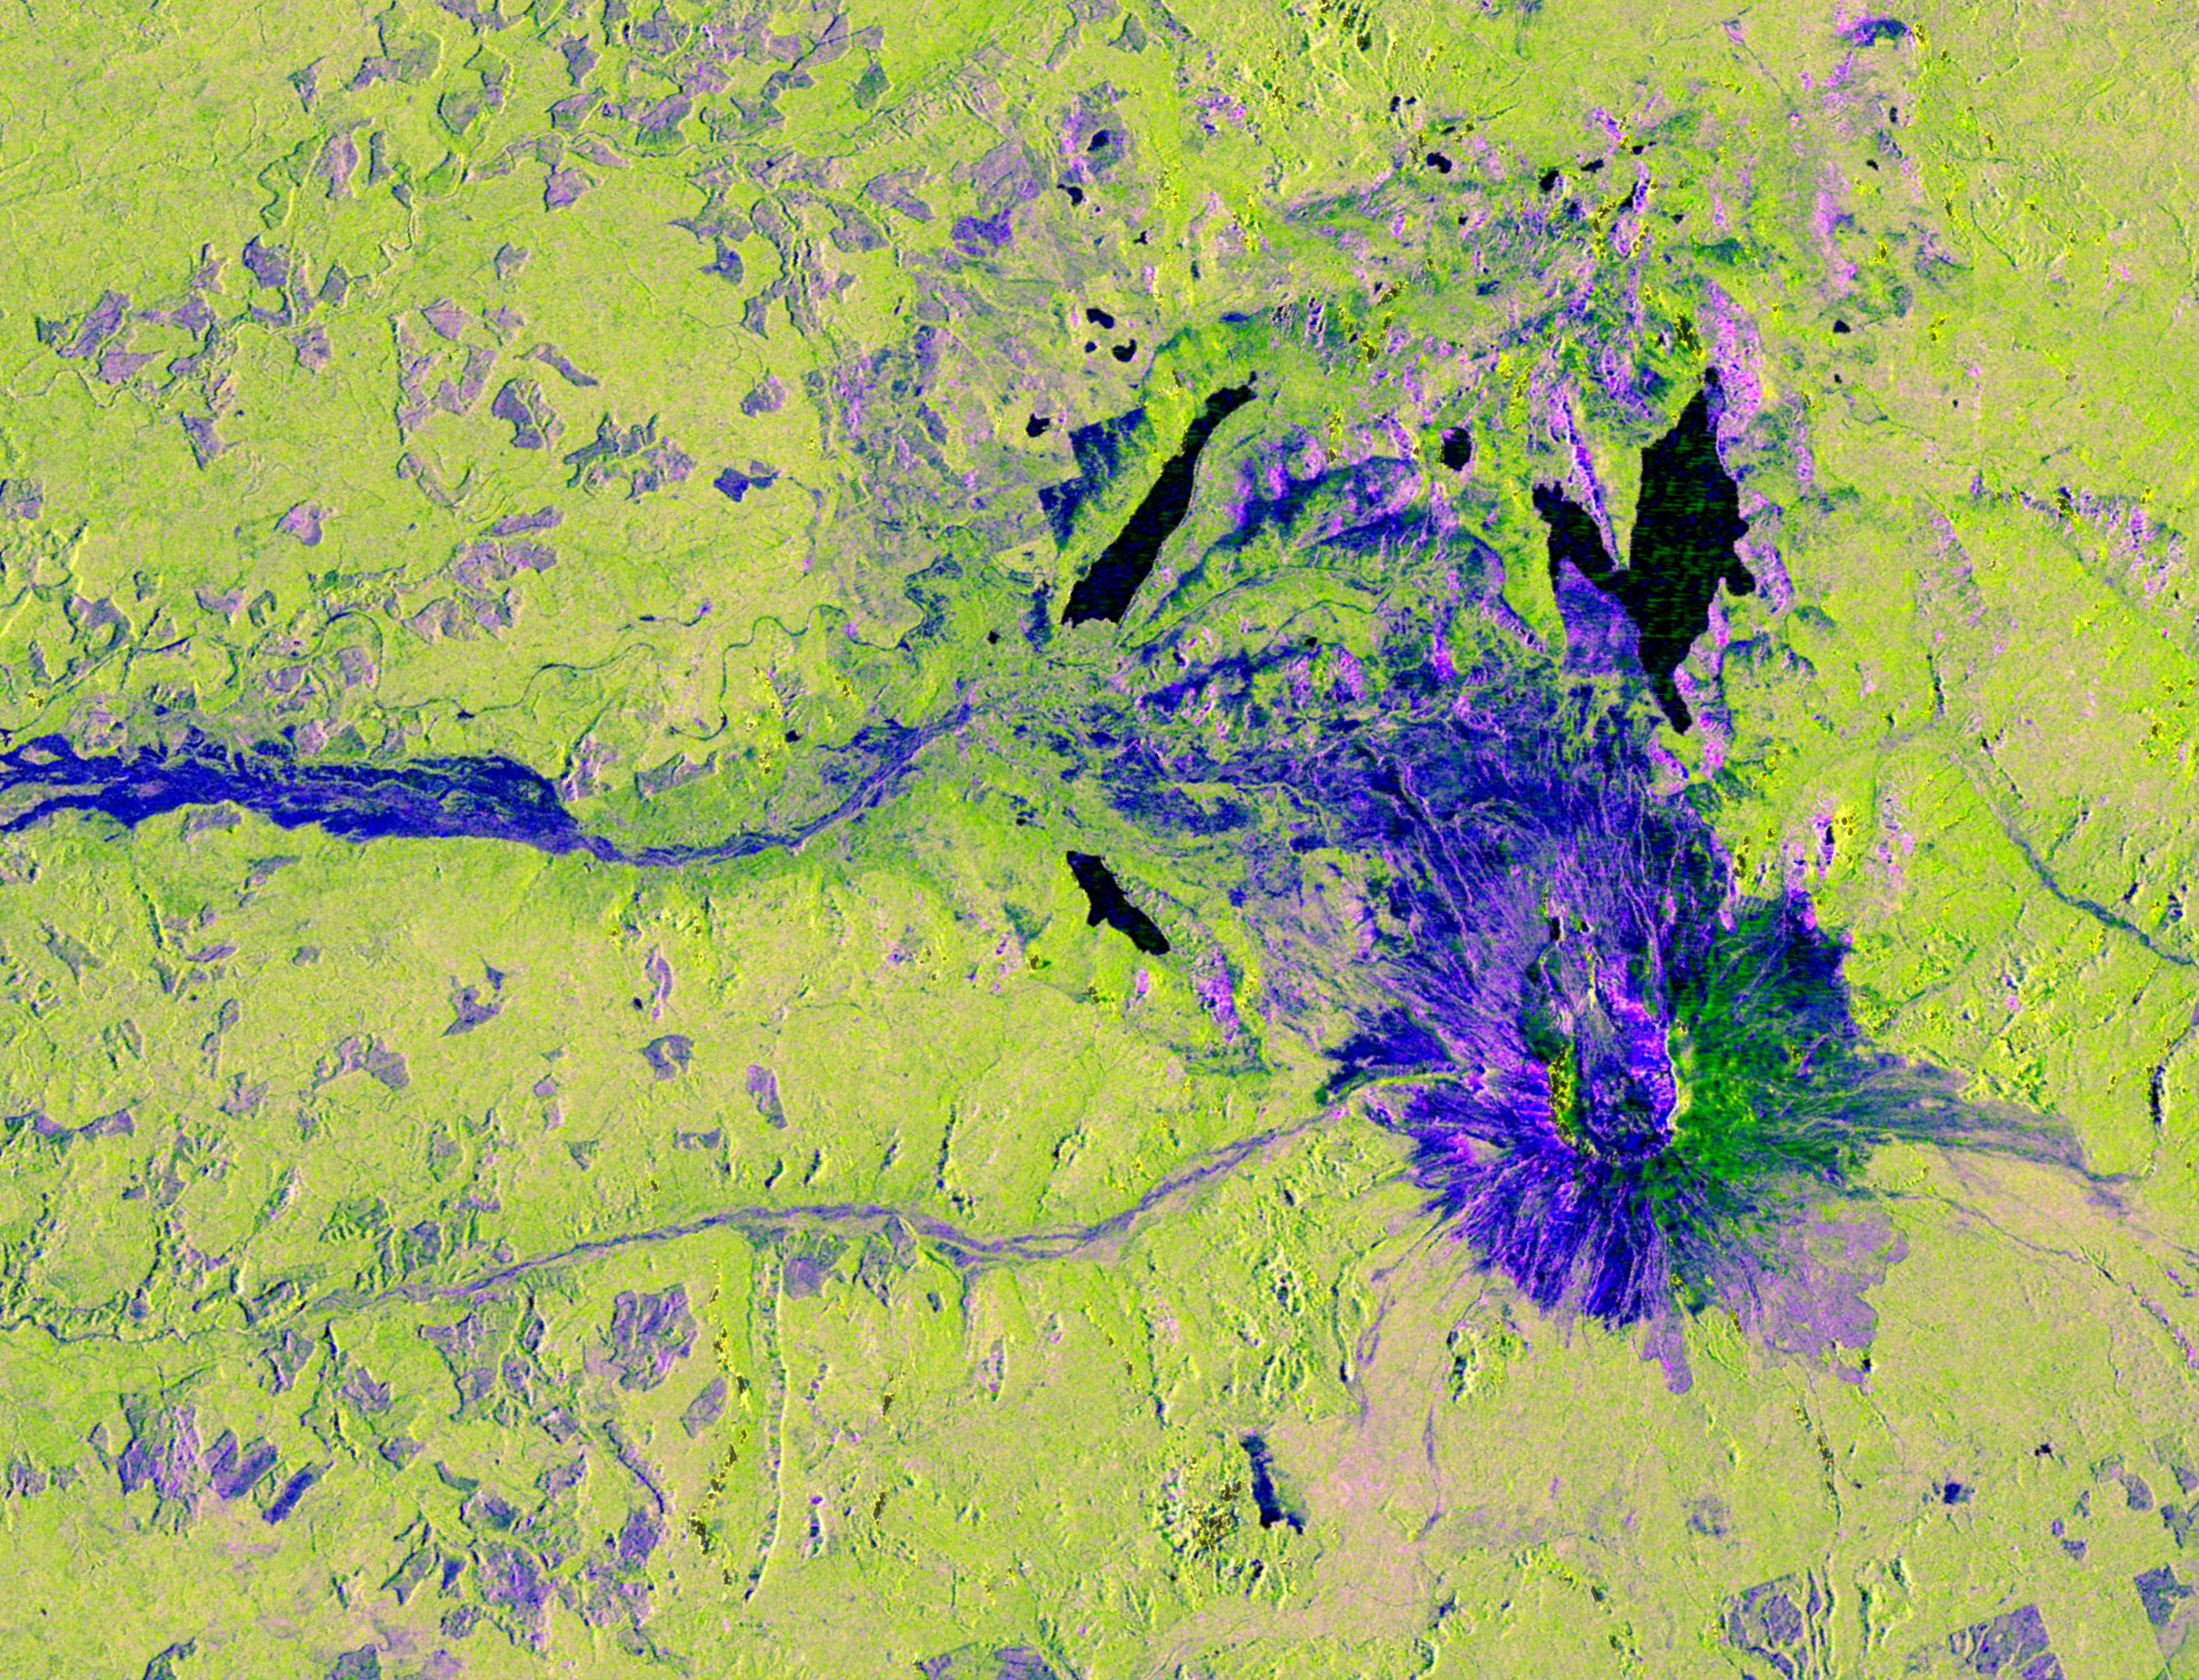

NISAR Views Mount St. Helens

This image captured by U.S.-Indian Earth satellite NISAR on Nov. 10, 2025, shows Washington’s Mount St. Helens. The image is cropped from a much larger swath spanning the Pacific Northwest on a cloudy day; NISAR’s L-band SAR instrument is able to peer through the clouds at the surface below.

In Pacific Northwest imagery from the NASA-ISRO Synthetic Aperture Radar mission, some areas are dotted in magenta due to radar signals strongly reflecting off flat surfaces like roads and buildings, combined with the orientation of those surfaces relative to the satellite’s ground track. The yellow can be produced by a range of different factors, including land cover, moisture, and surface geometry. Yellow-green in the imagery generally indicates vegetation, such as the forests and wetlands covering the region.

Relatively smooth surfaces, including water and — as is most likely the case in this image — vegetation-free clearings on the mountaintop, appear dark blue. Near the foot of the mountain are patches of purple squares cut into the lighter green vegetation. Their precise right angles show that they’re clearly man-made; they’re likely the effect of forests being thinned or possibly vegetation growing back after having been thinned in the past.

A joint mission developed by NASA and the Indian Space Research Organisation (ISRO), NISAR launched in July 2025 from Satish Dhawan Space Centre on India’s southeastern coast. Managed by Caltech, JPL leads the U.S. component of the project and provided the satellite’s L-band SAR and antenna reflector. ISRO provided NISAR’s spacecraft bus and its S-band SAR.

The NISAR satellite is the first to carry two SAR instruments at different wavelengths and will monitor Earth’s land and ice surfaces twice every 12 days, collecting data using the spacecraft’s giant drum-shaped reflector, which measures 39 feet (12 meters) wide — the largest radar antenna reflector NASA has ever sent into space.

Credit: NASA/JPL-Caltech